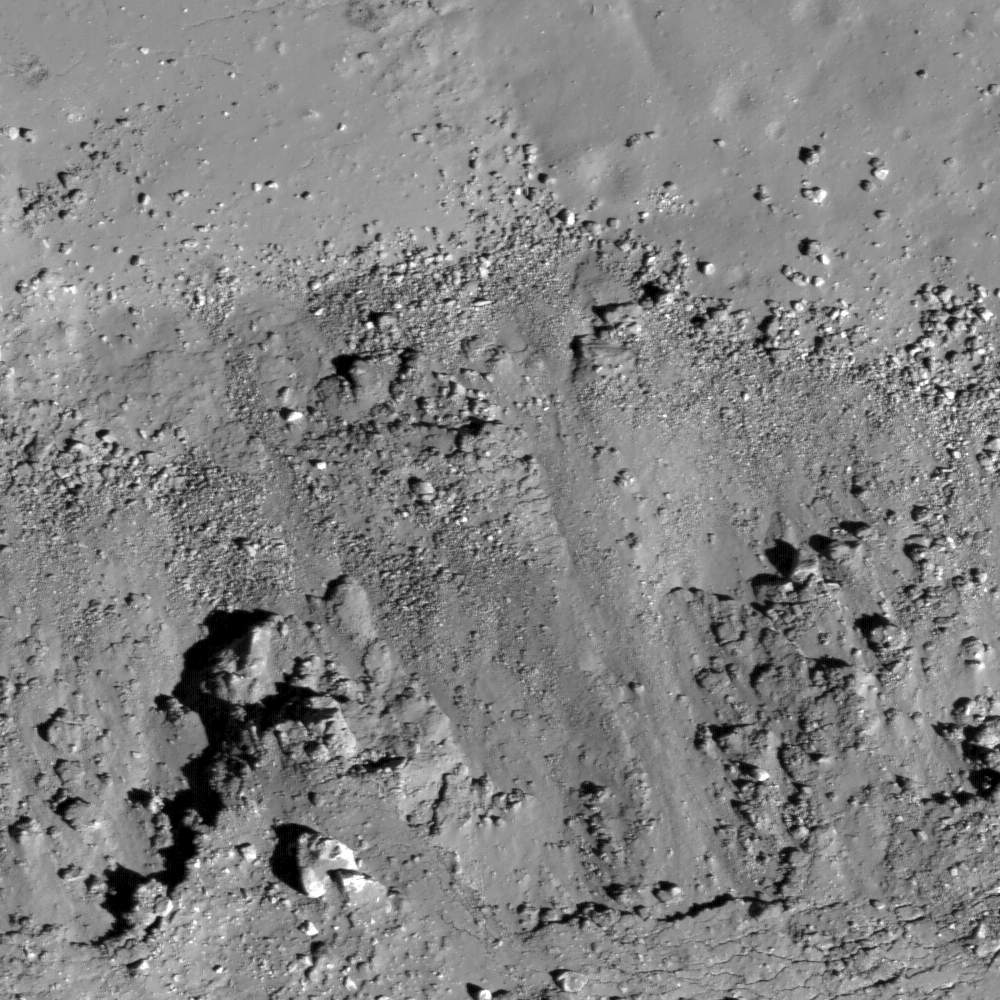

Fresh Copernican Crater

A subset of NAC Image M112162602L, this image shows landslides (bottom) covering impact melt on the floor (top) of a fresh Copernican-age crater at the edge of Oceanus Procellarum and west of Balboa crater. Image width is 550 m.

NASA’s Goddard Space Flight Center built and manages the mission for the Exploration Systems Mission Directorate at NASA Headquarters in Washington. The Lunar Reconnaissance Orbiter Camera was designed to acquire data for landing site certification and to conduct polar illumination studies and global mapping. Operated by Arizona State University, the LROC facility is part of the School of Earth and Space Exploration (SESE). LROC consists of a pair of narrow-angle cameras (NAC) and a single wide-angle camera (WAC). The mission is expected to return over 70 terabytes of image data.

Credit: NASA/GSFC/Arizona State University